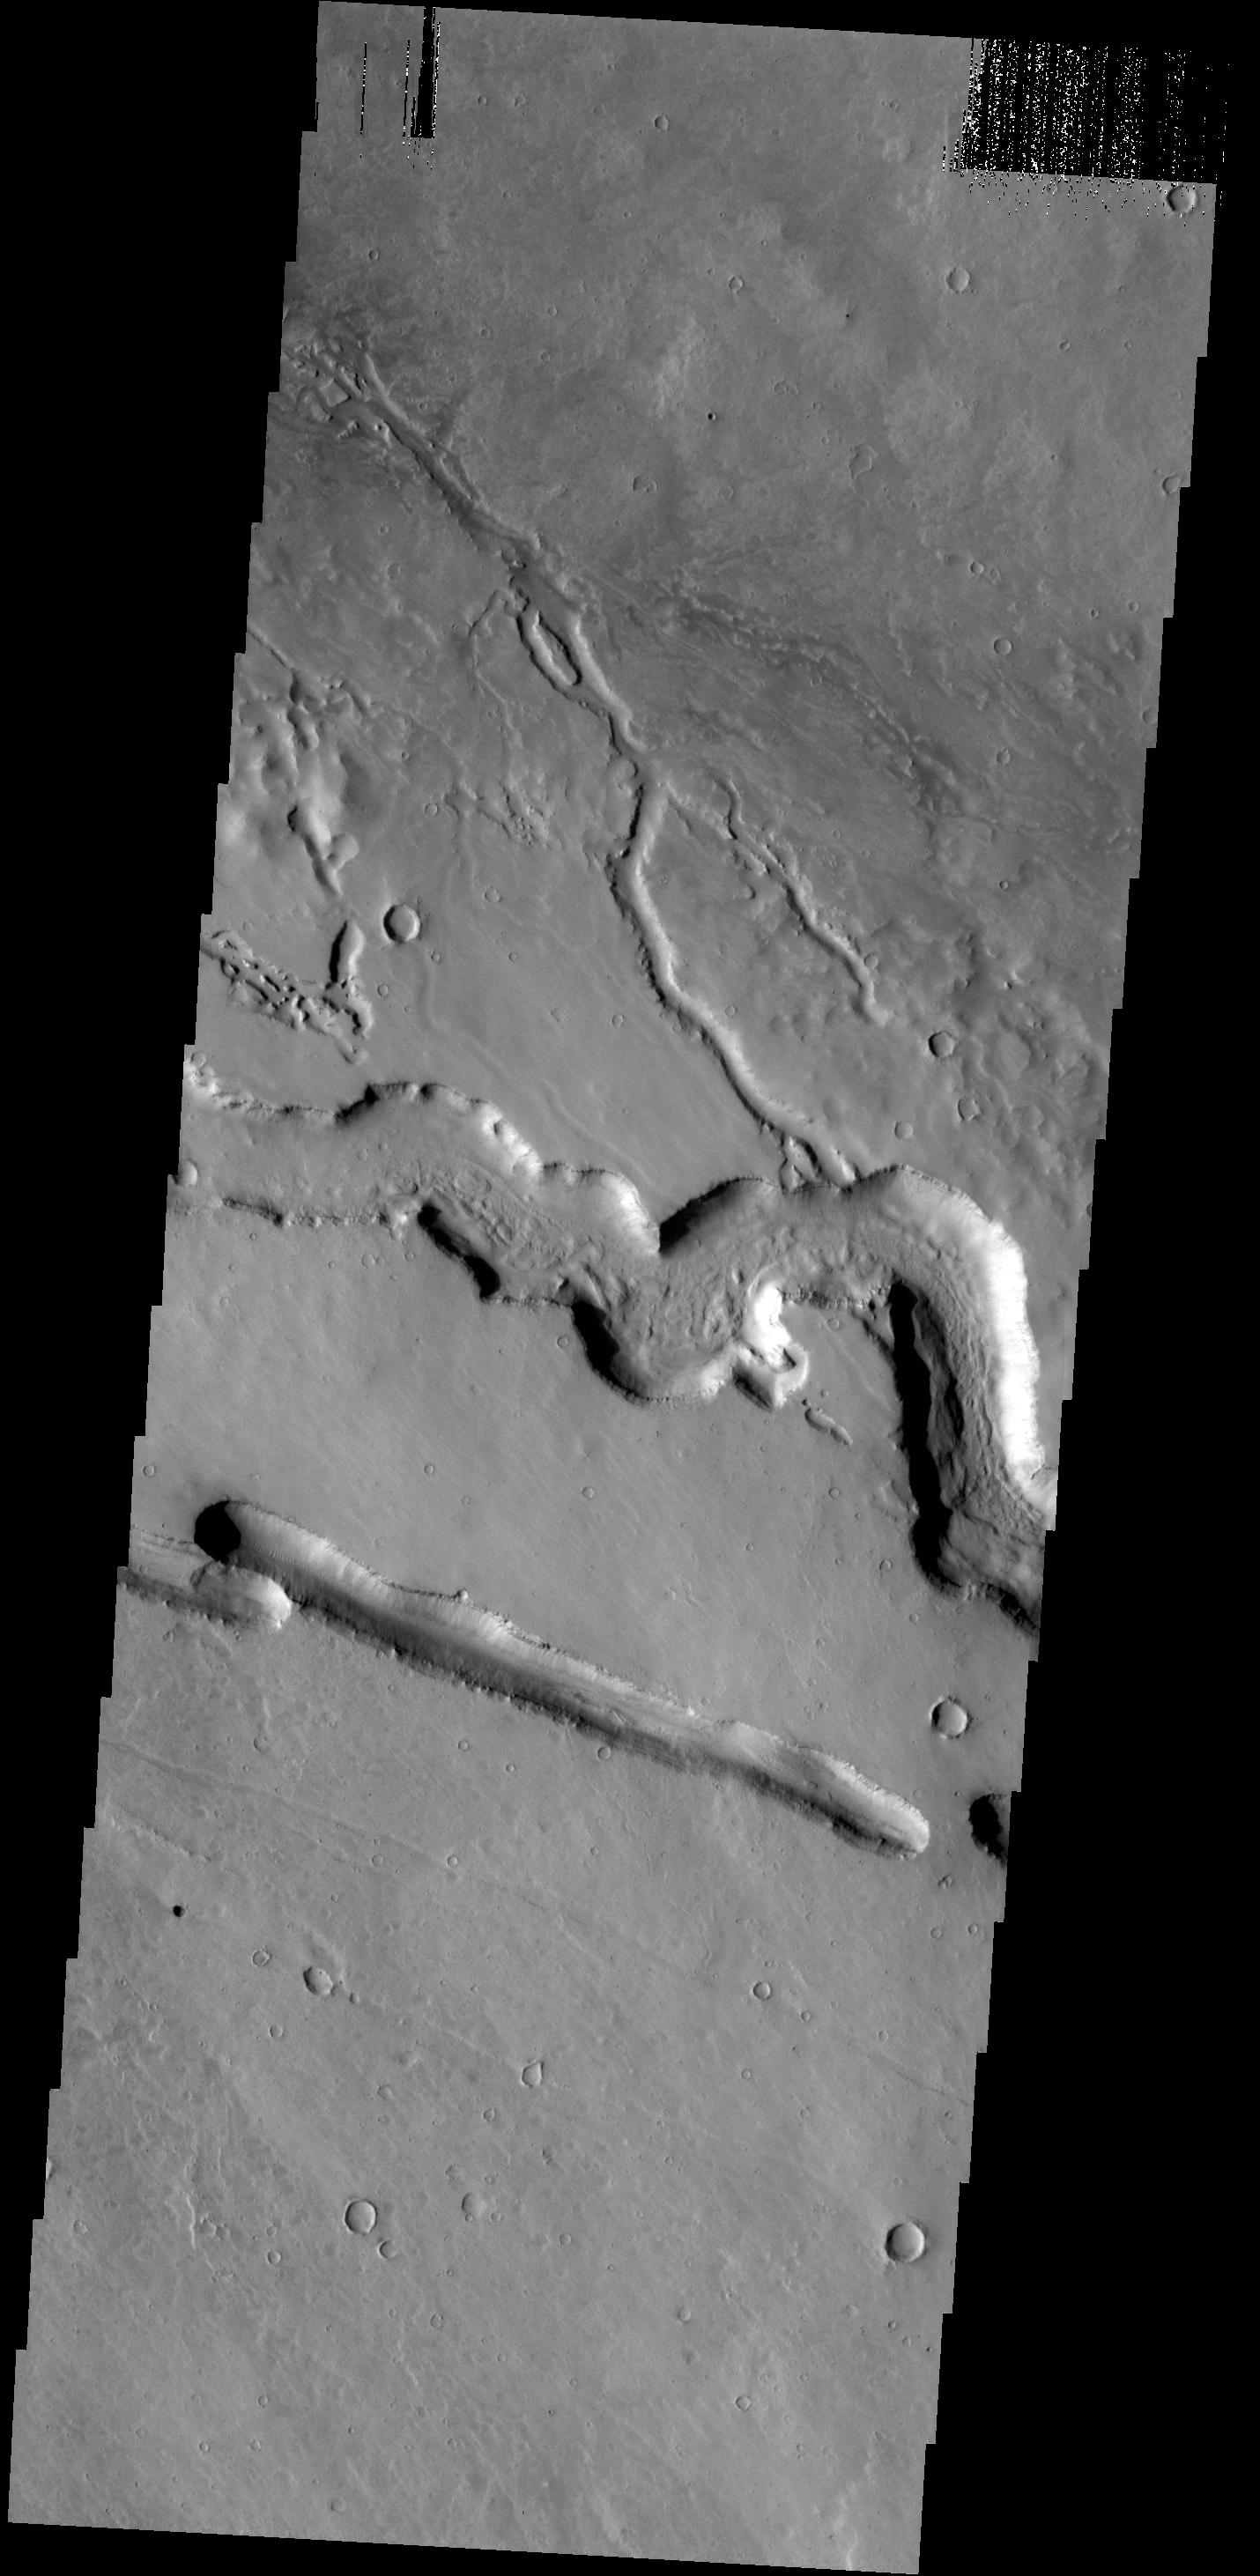

Lava Channels

The channels and linear depression in this VIS image are located on the western margin of the Elysium Volcanic complex. The channels were created by lava flow.

Credit: NASA/JPL-Caltech/ASU